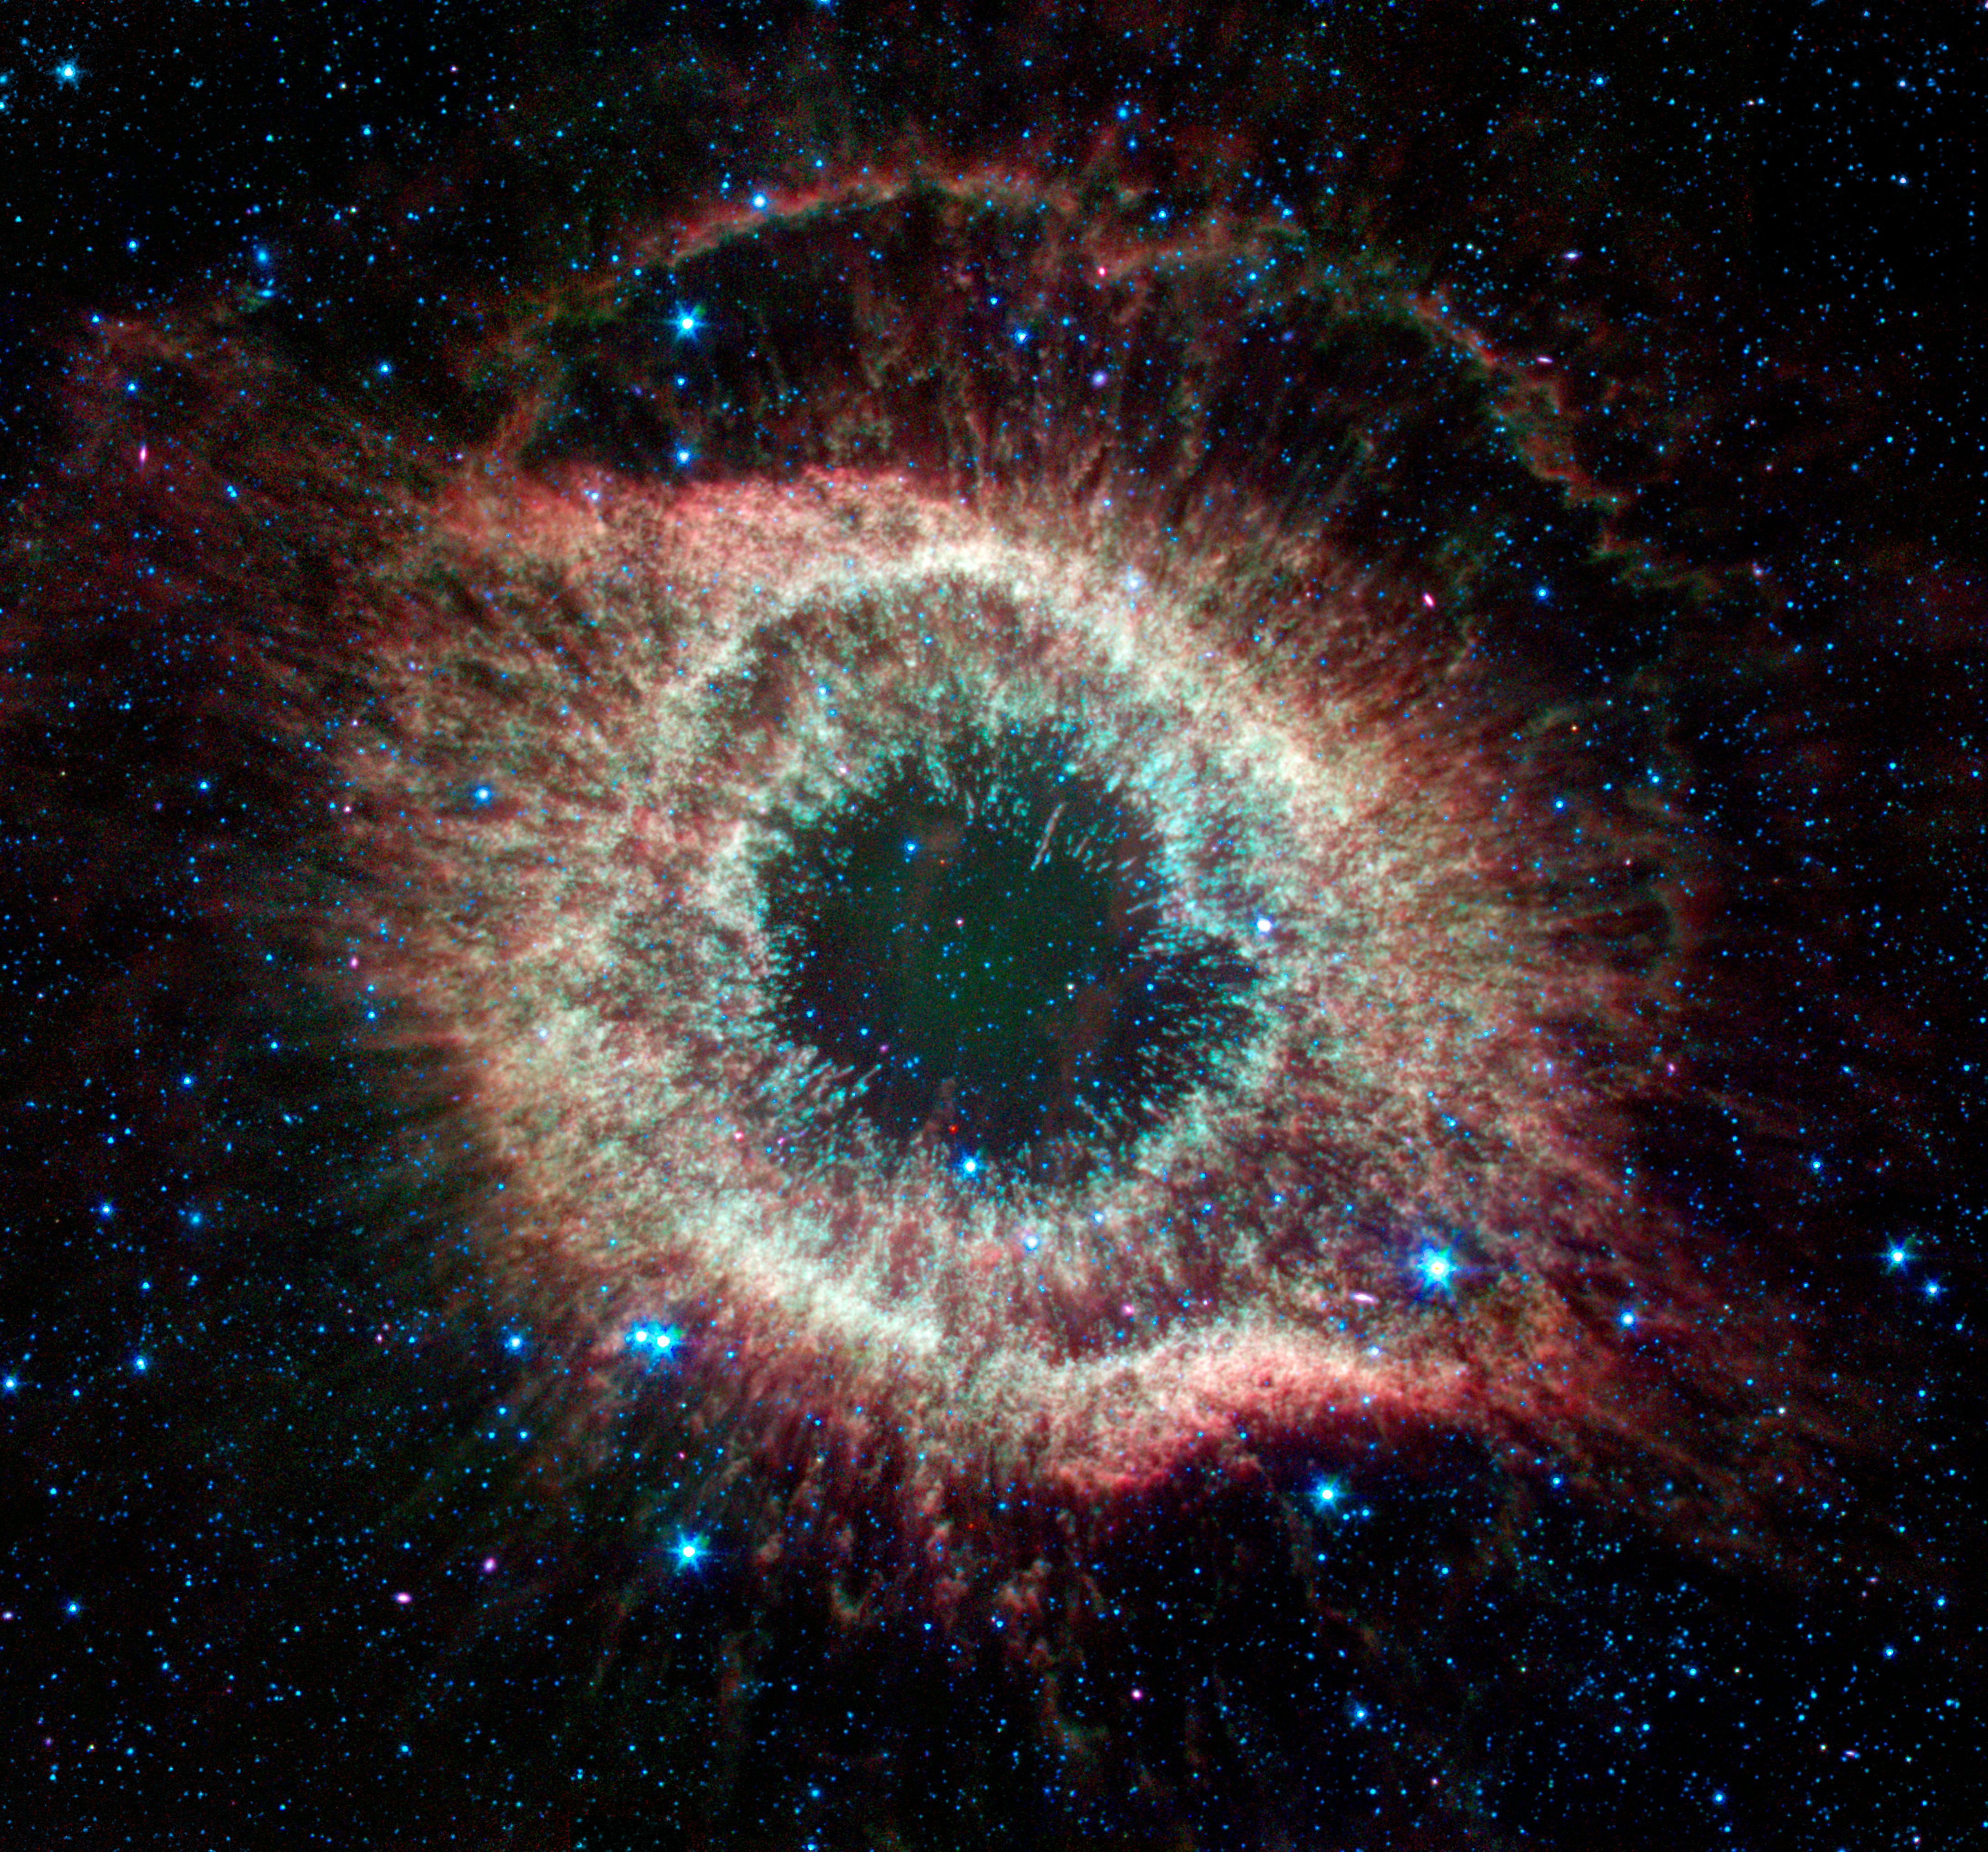

Spitzer Celebrates Fourth Anniversary with Celestial Fireworks

A newly expanded image of the Helix nebula lends a festive touch to the fourth anniversary of the launch of NASA's Spitzer Space Telescope. This spectacular object, a dying star unraveling into space, is a favorite of amateur and professional astronomers alike. Spitzer has mapped the expansive outer structure of the six-light-year-wide nebula, and probed the inner region around the central dead star to reveal what appears to be a planetary system that survived the star's chaotic death throes.

Credit: NASA/JPL-Caltech/ J. Hora (Harvard-Smithsonian CfA)